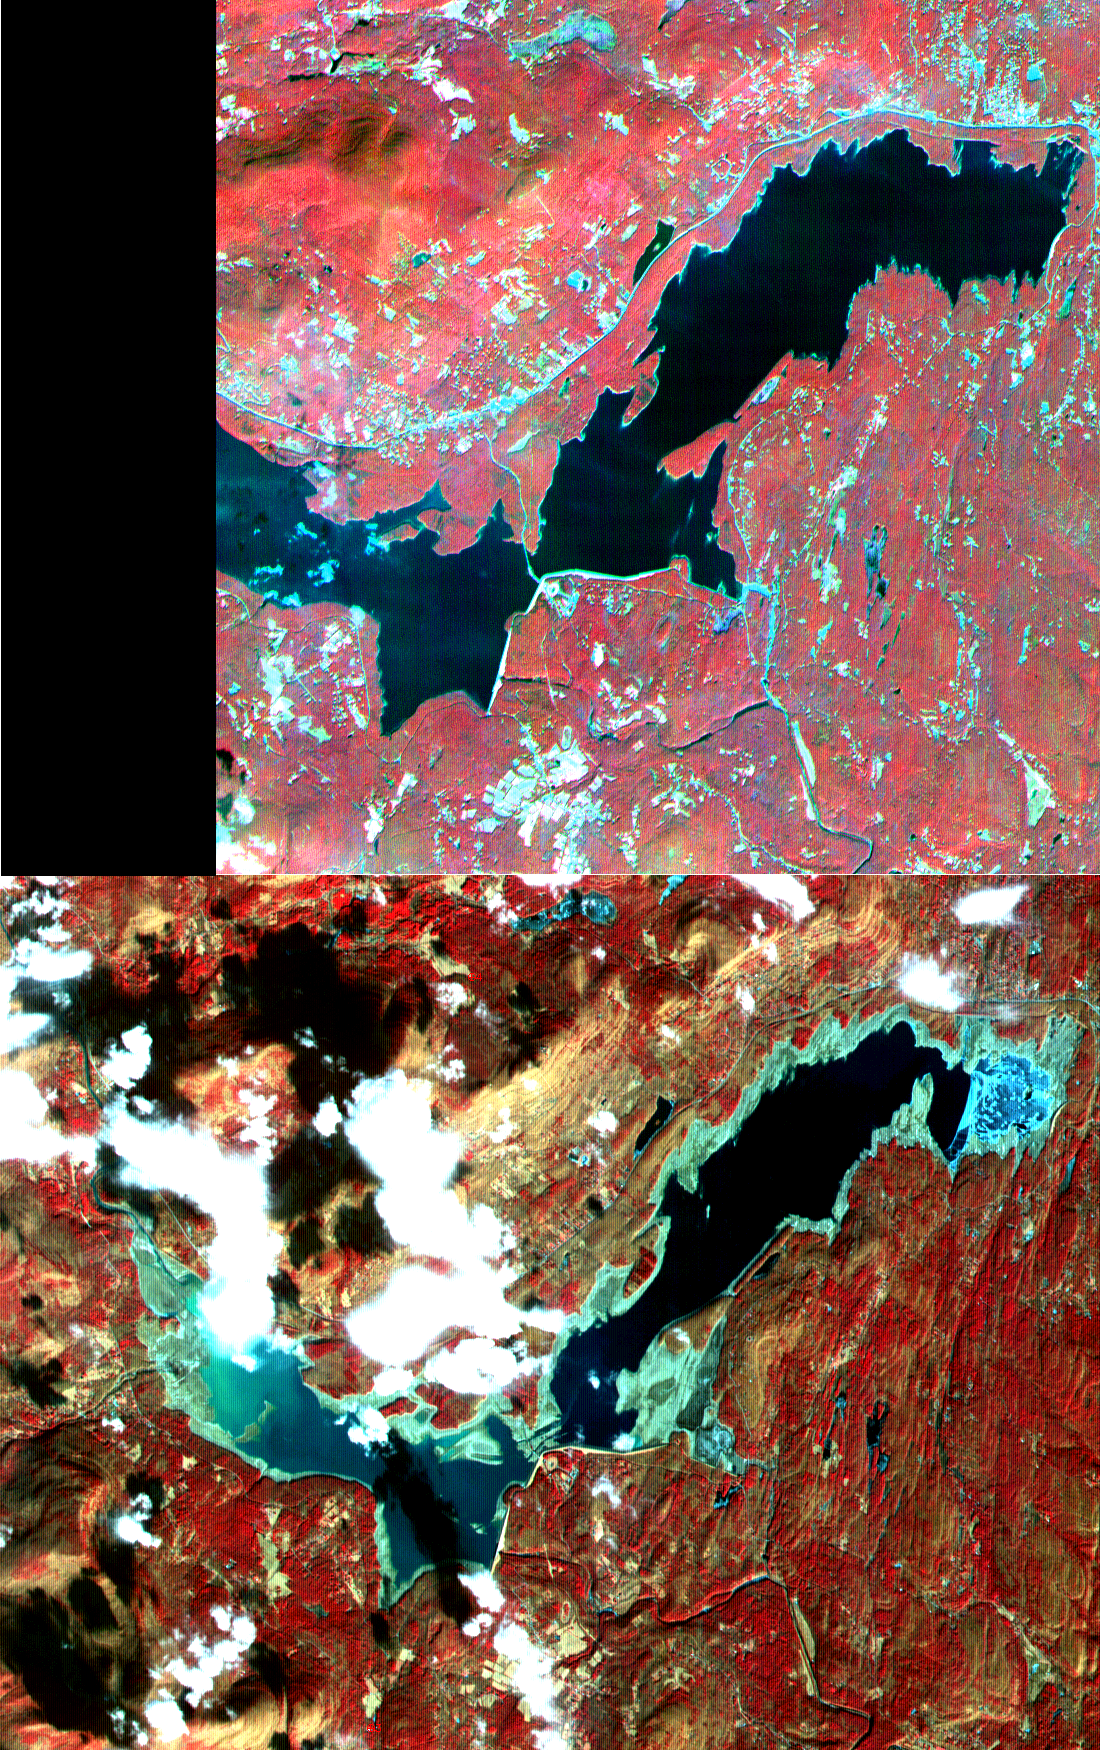

New York State

On March 26, New York Mayor Michael Bloomberg declared a drought emergency for the city and four upstate counties in response to the worst drought to hit the eastern United States in nearly 70 years. Restrictions on water use will affect more than 8 million residents of New York. The city’s reservoirs, located in the Catskill Mountains, are at 52 percent capacity. One of these, Ashokan Reservoir, is seen in this pair of ASTER images acquired on September 18, 2000 and February 3, 2002.

These images were acquired by the Advanced Spaceborne Thermal Emission and Reflection Radiometer (ASTER) on NASA’s Terra satellite. With its 14spectral bands from the visible to the thermal infrared wavelength region, and its high spatial resolution of 15 to 90 meters (about 50 to 300 feet), ASTER will image Earth for the next 6 years to map and monitor the changing surface of our planet.

ASTER is one of five Earth-observing instruments launched December 18, 1999, on NASA’s Terra satellite. The instrument was built by Japan’s Ministry of Economy, Trade and Industry. A joint U.S./Japan science team is responsible for validation and calibration of the instrument and the data products. Dr. Anne Kahle at NASA’s Jet Propulsion Laboratory, Pasadena, California, is the U.S. Science team leader; Bjorn Eng of JPL is the project manager. ASTER is the only high resolution imaging sensor on Terra. The Terra mission is part of NASA’s Earth Science Enterprise, along-term research and technology program designed to examine Earth’s land, oceans, atmosphere, ice and life as a total integrated system.

The broad spectral coverage and high spectral resolution of ASTER will provide scientists in numerous disciplines with critical information for surface mapping, and monitoring dynamic conditions and temporal change. Example applications are: monitoring glacial advances and retreats; monitoring potentially active volcanoes; identifying crop stress; determining cloud morphology and physical properties; wetlands evaluation; thermal pollution monitoring; coral reef degradation; surface temperature mapping of soils and geology; and measuring surface heat balance.

Size: 16.5 x 13 km (10.2 x 8.1 miles)
Location: 41.9 deg. North lat., 74.2 deg. West long.
Orientation: North at top
Image Data: ASTER bands 1,2, and 3.
Original Data Resolution: 15 m
Date Acquired: September 18, 2000 and February 3, 2002

Credit: NASA/GSFC/METI/ERSDAC/JAROS, and U.S./Japan ASTER Science Team